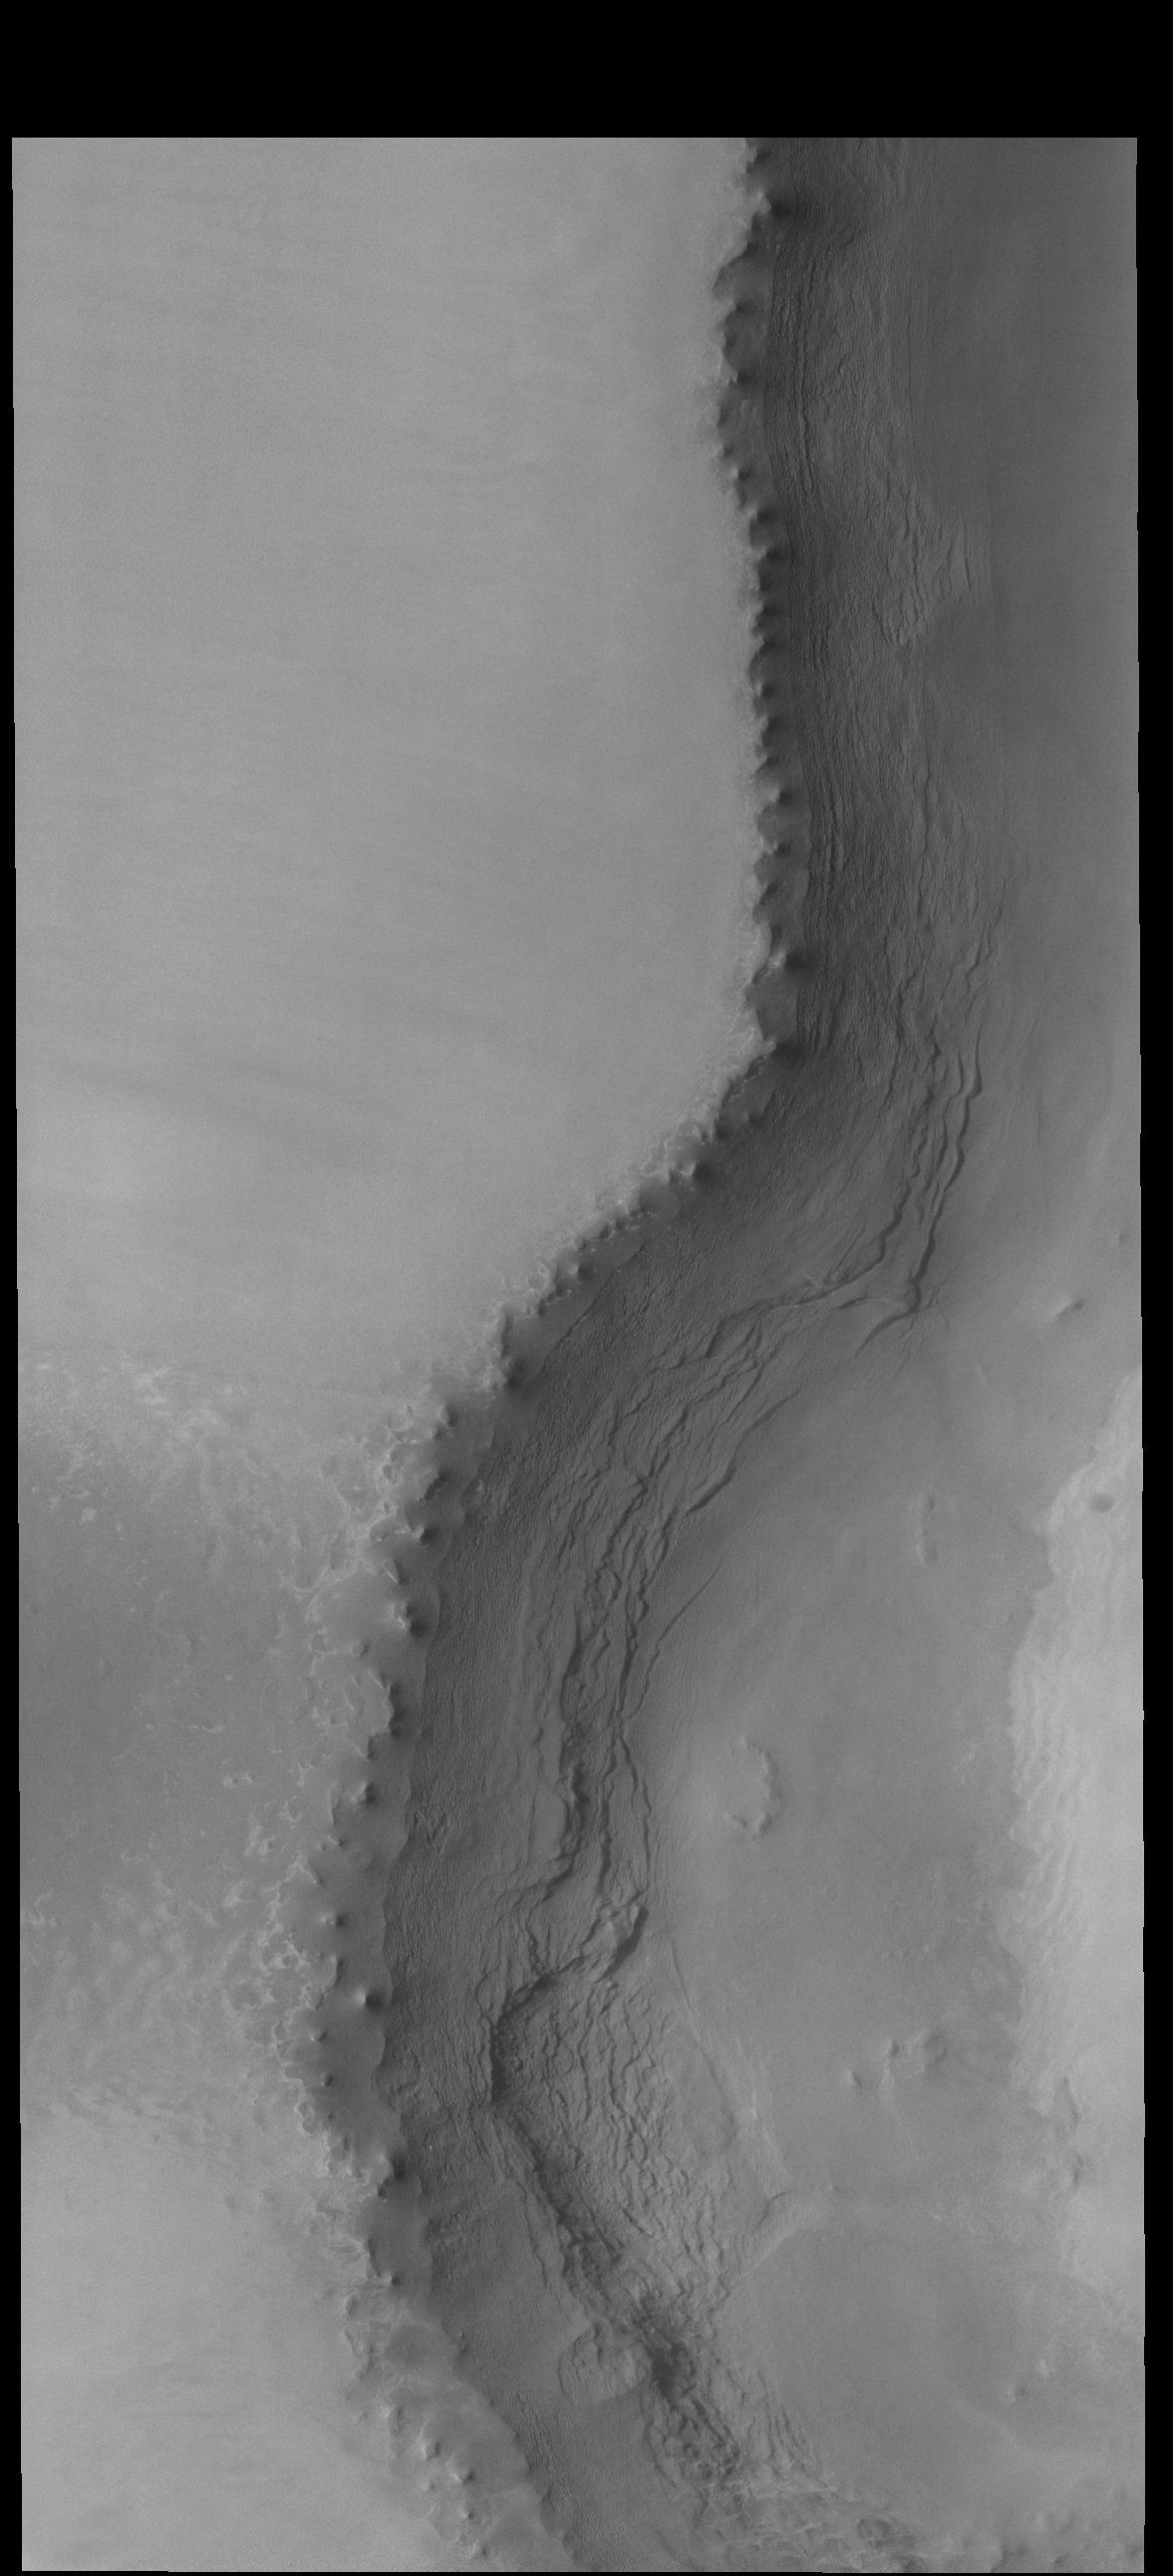

Tenuis Rupes

Today’s image location is slightly east of Monday’s image. In this image the polar scarp (called Tenuis Rupes) bisects the image. The polar cap is on the left side of the image with the lower elevation to the right. In this part of the scarp the layering of the polar ice is readily identifiable.

Credit: NASA/JPL-Caltech/ASU